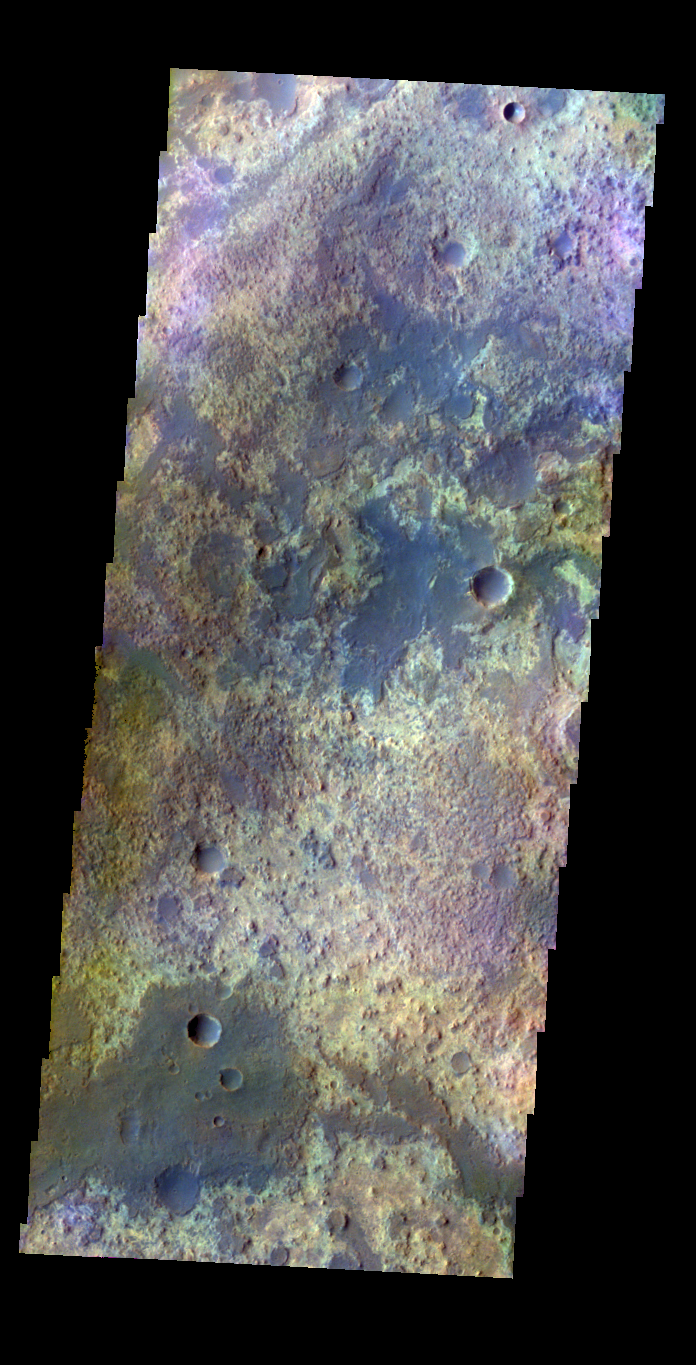

Arabia Terra – False Color

The THEMIS VIS camera contains 5 filters. The data from different filters can be combined in multiple ways to create a false color image. These false color images may reveal subtle variations of the surface not easily identified in a single band image. Today’s false color image shows some of the plains of Arabia Terra.

Credit: NASA/JPL-Caltech/ASU